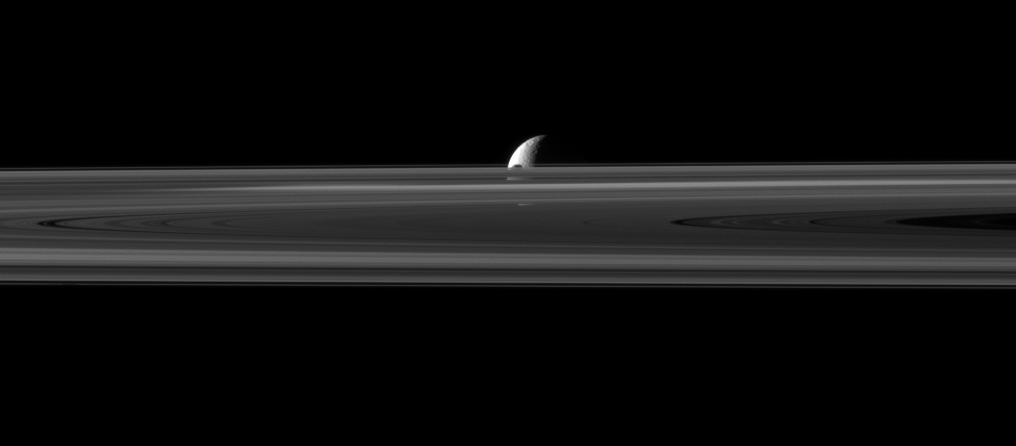

Hidden Janus

The small moon Janus is almost hidden between the planet’s rings and the larger moon Rhea.

The northern part of Janus can be seen peeking above the rings in this image of a “mutual event” in which Janus (179 kilometers, or 111 miles across) moved past Rhea (1,528 kilometers, or 949 miles across). Mutual event observations such as this one, in which one moon passes close to or in front of another, help scientists refine their understanding of the orbits of Saturn’s moons. See PIA11692 to watch a movie of a mutual event.

The view was acquired at a distance of approximately 2.7 million kilometers (1.7 million miles) from Janus and about 3.1 million kilometers (1.9 million miles) from Rhea. Rhea is a slightly overexposed in this image.

This view looks toward the northern, sunlit side of the rings from just above the ringplane.

The image was taken in visible light with the Cassini spacecraft narrow-angle camera on Nov. 11, 2009. Scale on Janus is about 16 kilometers (10 miles) per pixel. Scale on Rhea is about 19 kilometers (12 miles) per pixel.

The Cassini-Huygens mission is a cooperative project of NASA, the European Space Agency and the Italian Space Agency. The Jet Propulsion Laboratory, a division of the California Institute of Technology in Pasadena, manages the mission for NASA’s Science Mission Directorate, Washington, D.C. The Cassini orbiter and its two onboard cameras were designed, developed and assembled at JPL. The imaging operations center is based at the Space Science Institute in Boulder, Colo.

Credit: NASA/JPL/Space Science Institute